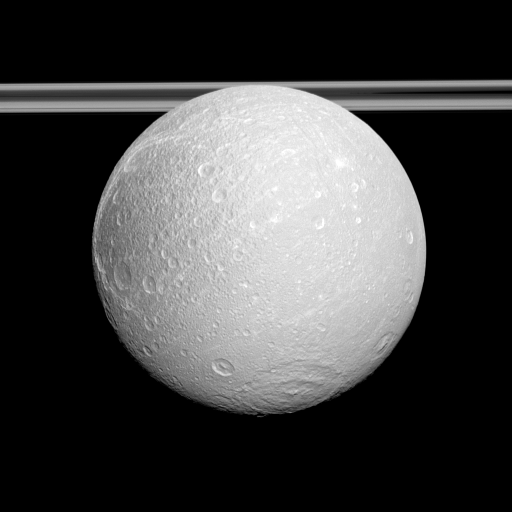

East of Wisps

The Cassini spacecraft examines the anti-Saturnian side of Dione and shows the cratered surface east of the moon’s distinctive wispy terrain.

The wispy terrain, which consists of bright cliffs on the moon’s trailing hemisphere, can just barely be seen on the limb of the moon on the left of the image. North on Dione (698 miles, or 1,123 kilometers across) is up. See PIA12608 for a better view of the wisps. See PIA07769 for more southern view of Dione presented in dramatic false colors.

This view looks toward the northern, sunlit side of the rings from just above the ringplane.

The image was taken in visible light with the Cassini spacecraft narrow-angle camera on Oct. 2, 2011. The view was obtained at a distance of approximately 174,000 miles (280,000 kilometers) from Dione and at a Sun-Dione-spacecraft, or phase, angle of 11 degrees. Image scale is 2 miles (3 kilometers) per pixel.

The Cassini-Huygens mission is a cooperative project of NASA, the European Space Agency and the Italian Space Agency. The Jet Propulsion Laboratory, a division of the California Institute of Technology in Pasadena, manages the mission for NASA’s Science Mission Directorate, Washington, D.C. The Cassini orbiter and its two onboard cameras were designed, developed and assembled at JPL. The imaging operations center is based at the Space Science Institute in Boulder, Colo.

Credit: NASA/JPL-Caltech/Space Science Institute